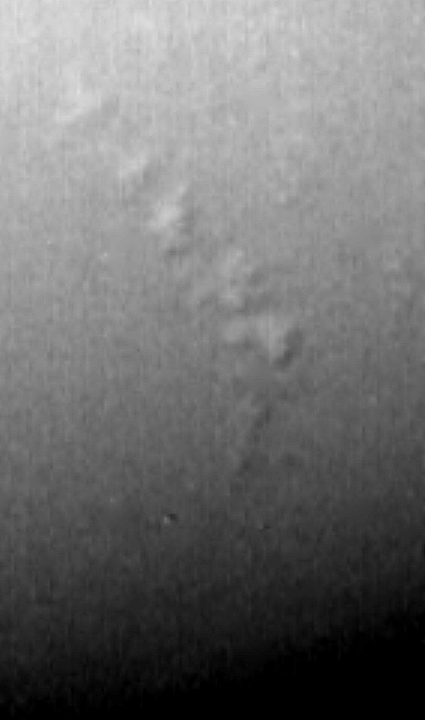

Neptune Shadows

This image of Neptune shows the discovery of shadows in Neptune’s atmosphere, shadows cast onto a deep cloud band by small elevated clouds. They are the first cloud shadows ever seen by Voyager on any planet. Estimates of the height of these discrete clouds above the underlying cloud bank can be obtained by careful analysis of this data. The Voyager Mission is conducted by JPL for NASA’S Office of Space Science and Applications.

Credit: NASA/JPL